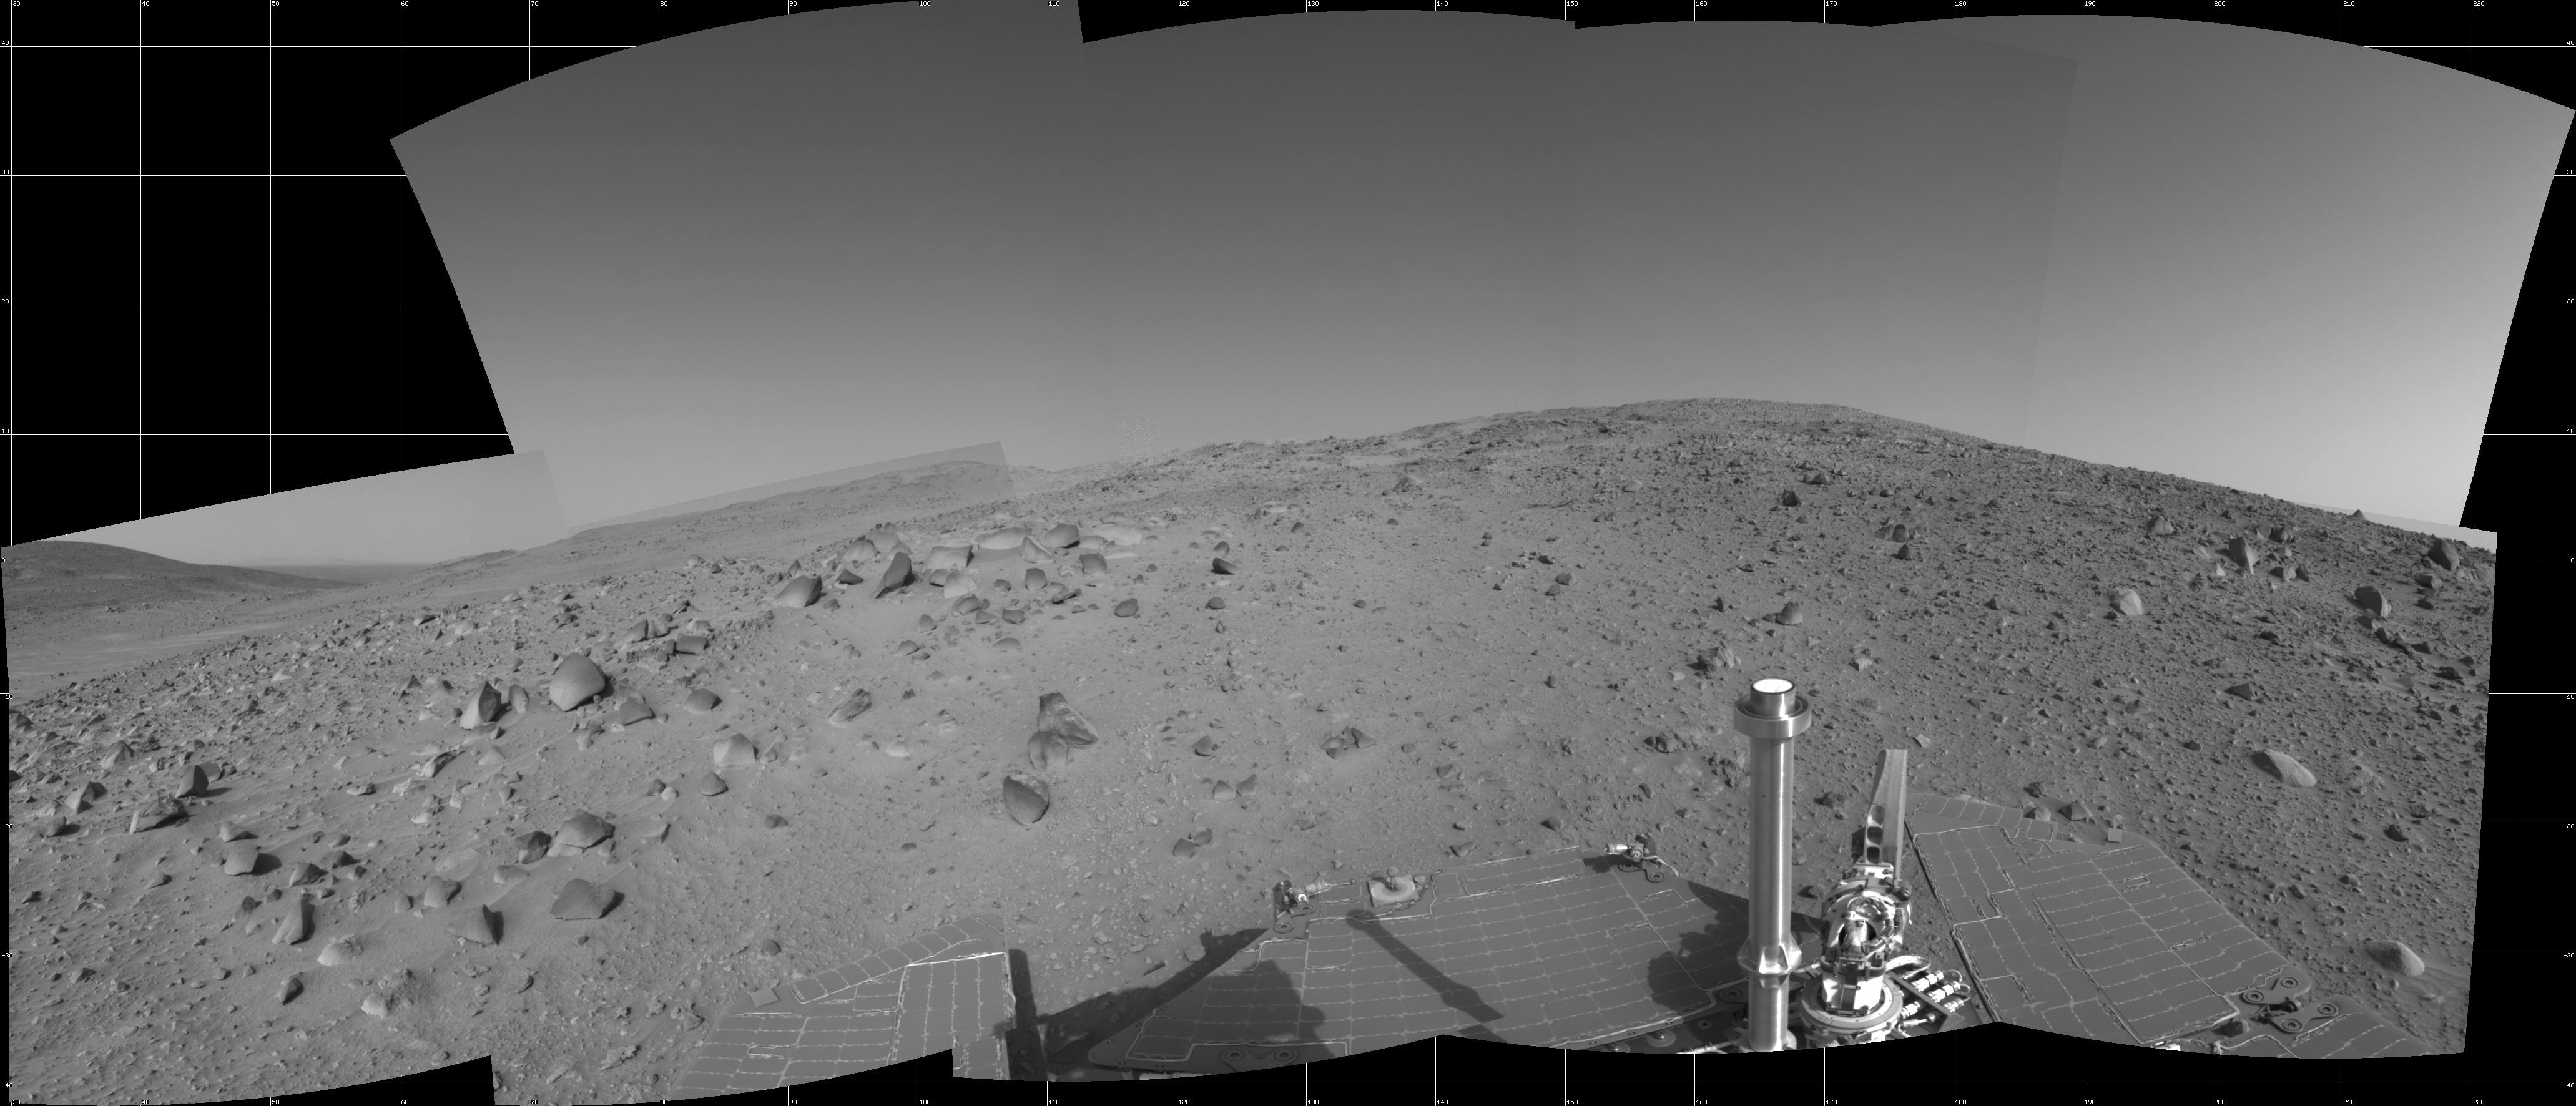

Spirit’s View on Sol 390

NASA’s Mars Exploration Rover Spirit used its navigation camera to capture this view during the rover’s 390th martian day, or sol, (Feb. 6, 2005). The rover advanced about 13 meters (43 feet) driving backwards uphill on that sol. The view is uphill toward “Cumberland Ridge” on “Husband Hill.” It is presented in a cylindrical projection with geometric seam correction.

Credit: NASA/JPL